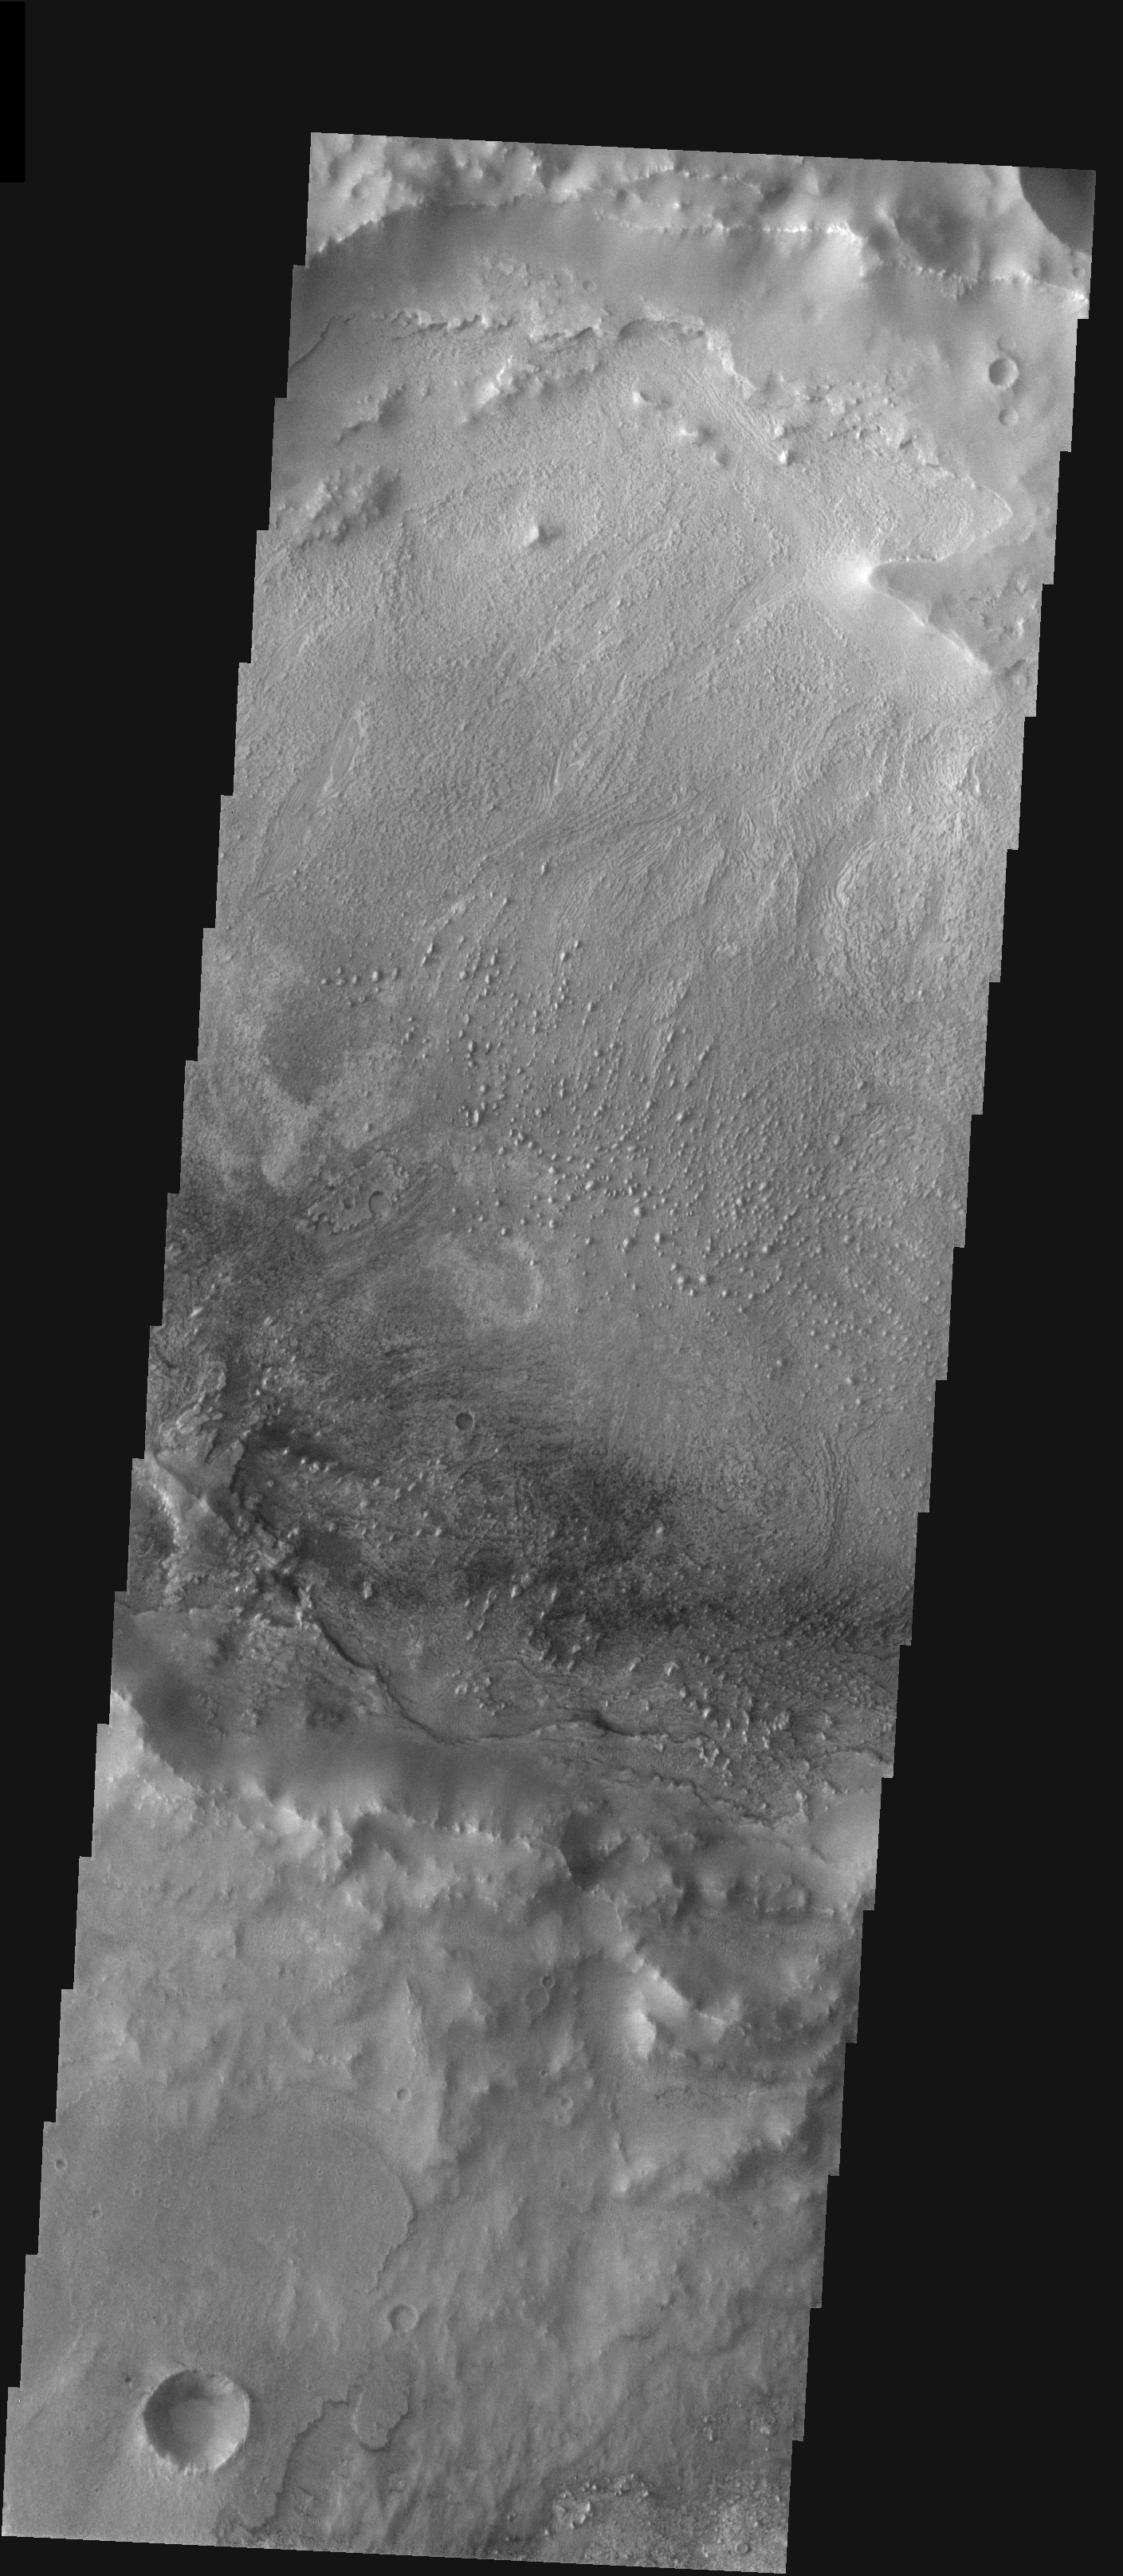

Equatorial Crater in Meridiani

Released 28 January 2004

Long before the MER landers were named or launched, the two orbiters at Mars were asked to examine landing sites. Both the Odyssey and Mars Global Surveyor spacecraft have been collecting landing site data for the past two years. The MGS and ODY data were used as part of the decision making process in the final selection of the two landing sites. The types of data collected by the two orbiters included not only images of the surface but also thermal data about the surface composition, atmospheric data about the climate at each location, and the tracking of major dust storms in the region prior to landing. The presence of, and data collected by, the MGS and ODY orbiters have proven invaluable in MER mission planning.

This image shows layered material in a crater northwest of Opportunity’s landing spot. It was captured on April 25, 2003, a few months before the MER landers launched.

Image information: VIS instrument. Latitude 0.9, Longitude 350.8 East (9.2 West). 19 meter/pixel resolution.

Note: this THEMIS visual image has not been radiometrically nor geometrically calibrated for this preliminary release. An empirical correction has been performed to remove instrumental effects. A linear shift has been applied in the cross-track and down-track direction to approximate spacecraft and planetary motion. Fully calibrated and geometrically projected images will be released through the Planetary Data System in accordance with Project policies at a later time.

NASA’s Jet Propulsion Laboratory manages the 2001 Mars Odyssey mission for NASA’s Office of Space Science, Washington, D.C. The Thermal Emission Imaging System (THEMIS) was developed by Arizona State University, Tempe, in collaboration with Raytheon Santa Barbara Remote Sensing. The THEMIS investigation is led by Dr. Philip Christensen at Arizona State University. Lockheed Martin Astronautics, Denver, is the prime contractor for the Odyssey project, and developed and built the orbiter. Mission operations are conducted jointly from Lockheed Martin and from JPL, a division of the California Institute of Technology in Pasadena.

Credit: NASA/JPL/Arizona State University